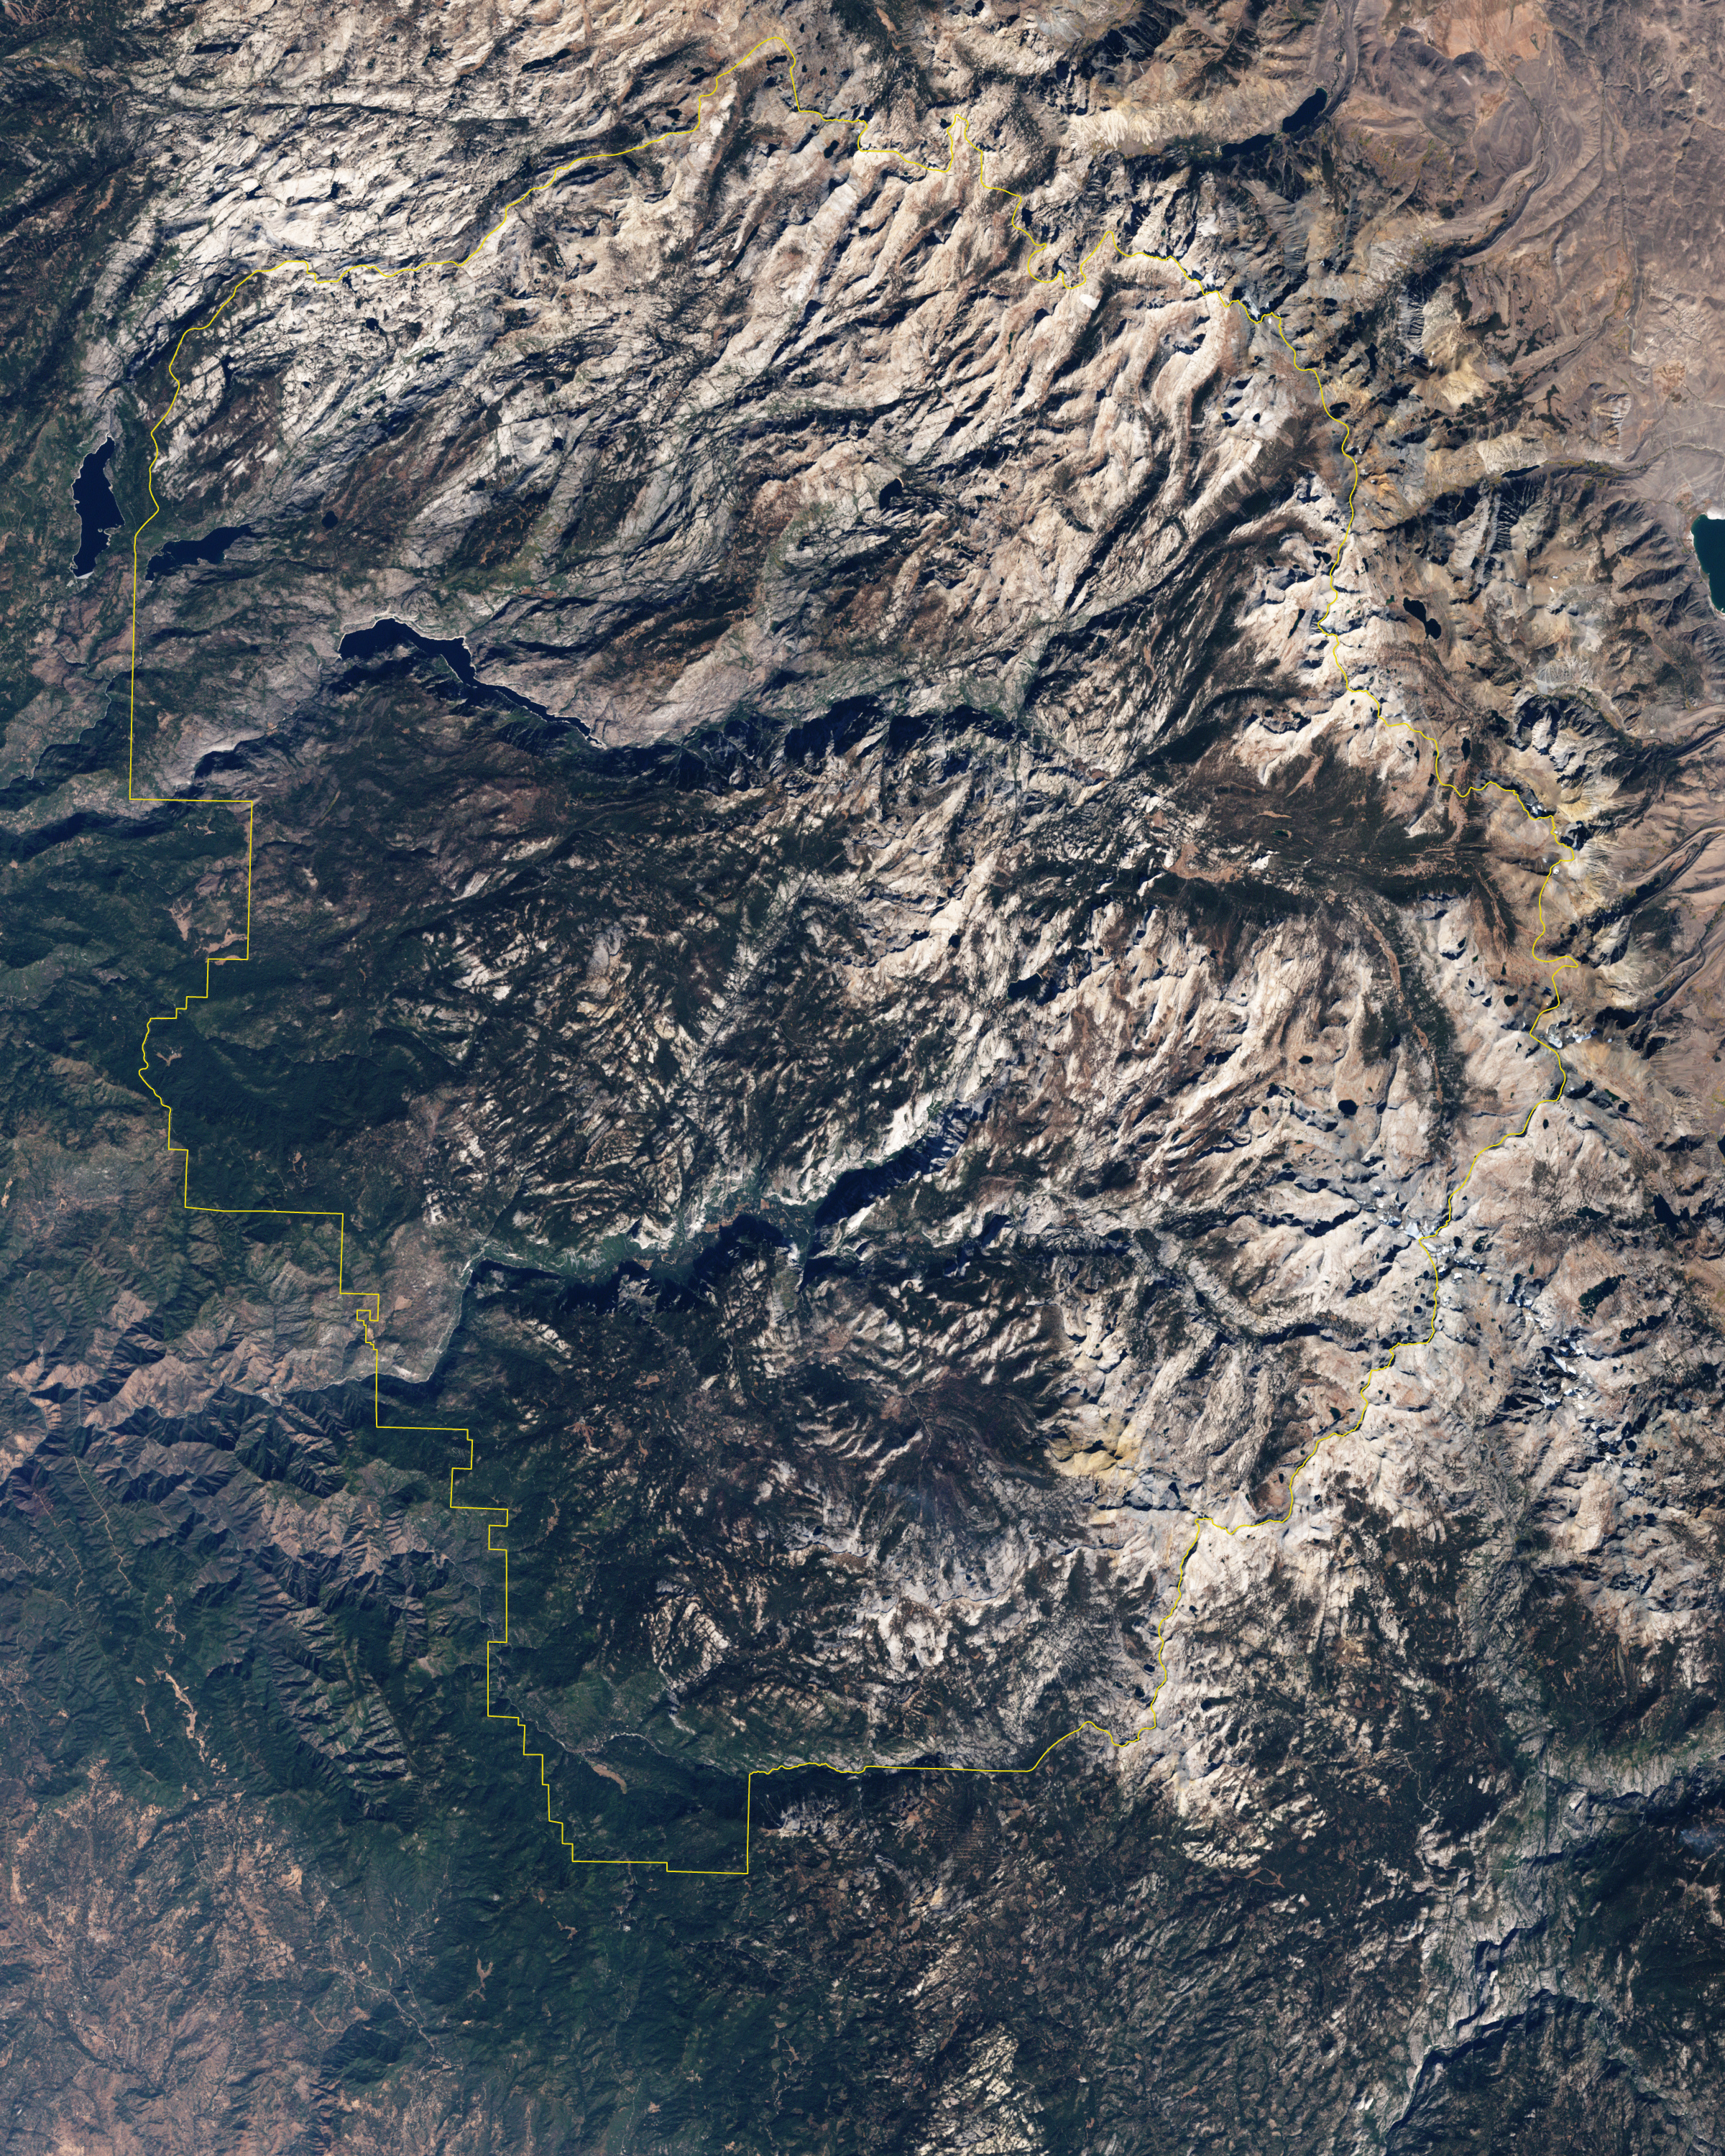

Yosemite National Park

Naked summits alternate with forested lowlands in Yosemite Valley, part of California’s Yosemite National Park. During the Pleistocene Ice Age, glaciers sculpted the underlying rocks in this region, leaving behind canyons, waterfalls, rugged peaks, and granite domes. As the ice retreated, forests grew, but forests only extend as high as 2,900 meters (9,500 feet) above sea level. Above the tree line are rocky landscapes with sparse alpine vegetation. So from the sky, Yosemite Valley appears as a light-and-dark patchwork of forest, rock, and shadow. The Enhanced Thematic Mapper Plus on NASA’s Landsat 7 satellite captured this true-color image of part of Yosemite Valley on August 18, 2001. The valley runs roughly east-west, and tall granite peaks lining the valley’s southern side cast long shadows across the valley floor. On the valley’s northern side, steep slopes appear almost white. Along the valley floor, roadways form narrow, meandering lines of off-white, past parking lots, buildings, and meadows. On the north side of Yosemite Valley is El Capitan. Shooting straight up more than 915 meters (3,000 feet) above the valley floor, El Capitan is considered the largest granite monolith in the world. This granite monolith sits across the valley from Bridalveil Fall, one of the valley’s most prominent waterfalls.

Credit: NASA/Landsat7